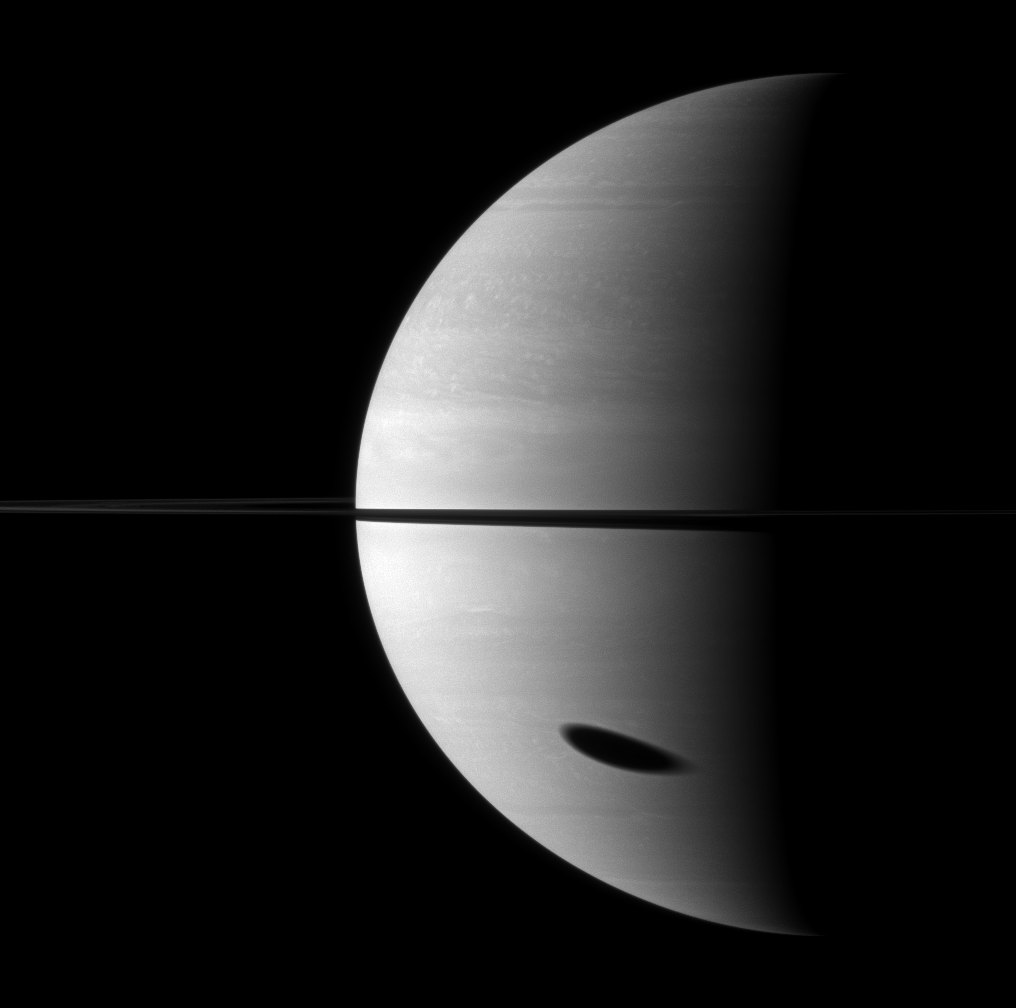

Enormous Elongated Shadow

The shadow of Saturn’s largest moon darkens a huge portion of the gas giant planet.

Titan (5,150 kilometers, or 3,200 miles across) is not pictured here, but its shadow is elongated in the bottom right of the image. This view looks toward the northern, sunlit side of the rings from just above the ringplane.

The image was taken with the Cassini spacecraft wide-angle camera on Nov. 7, 2009 using a spectral filter sensitive to wavelengths of near-infrared light centered at 752 nanometers. The view was obtained at a distance of approximately 2.1 million kilometers (1.3 million miles) from Saturn and at a Sun-Saturn-spacecraft, or phase, angle of 95 degrees. Image scale is 123 kilometers (76 miles) per pixel.

The Cassini-Huygens mission is a cooperative project of NASA, the European Space Agency and the Italian Space Agency. The Jet Propulsion Laboratory, a division of the California Institute of Technology in Pasadena, manages the mission for NASA’s Science Mission Directorate, Washington, D.C. The Cassini orbiter and its two onboard cameras were designed, developed and assembled at JPL. The imaging operations center is based at the Space Science Institute in Boulder, Colo.

Credit: NASA/JPL/Space Science Institute